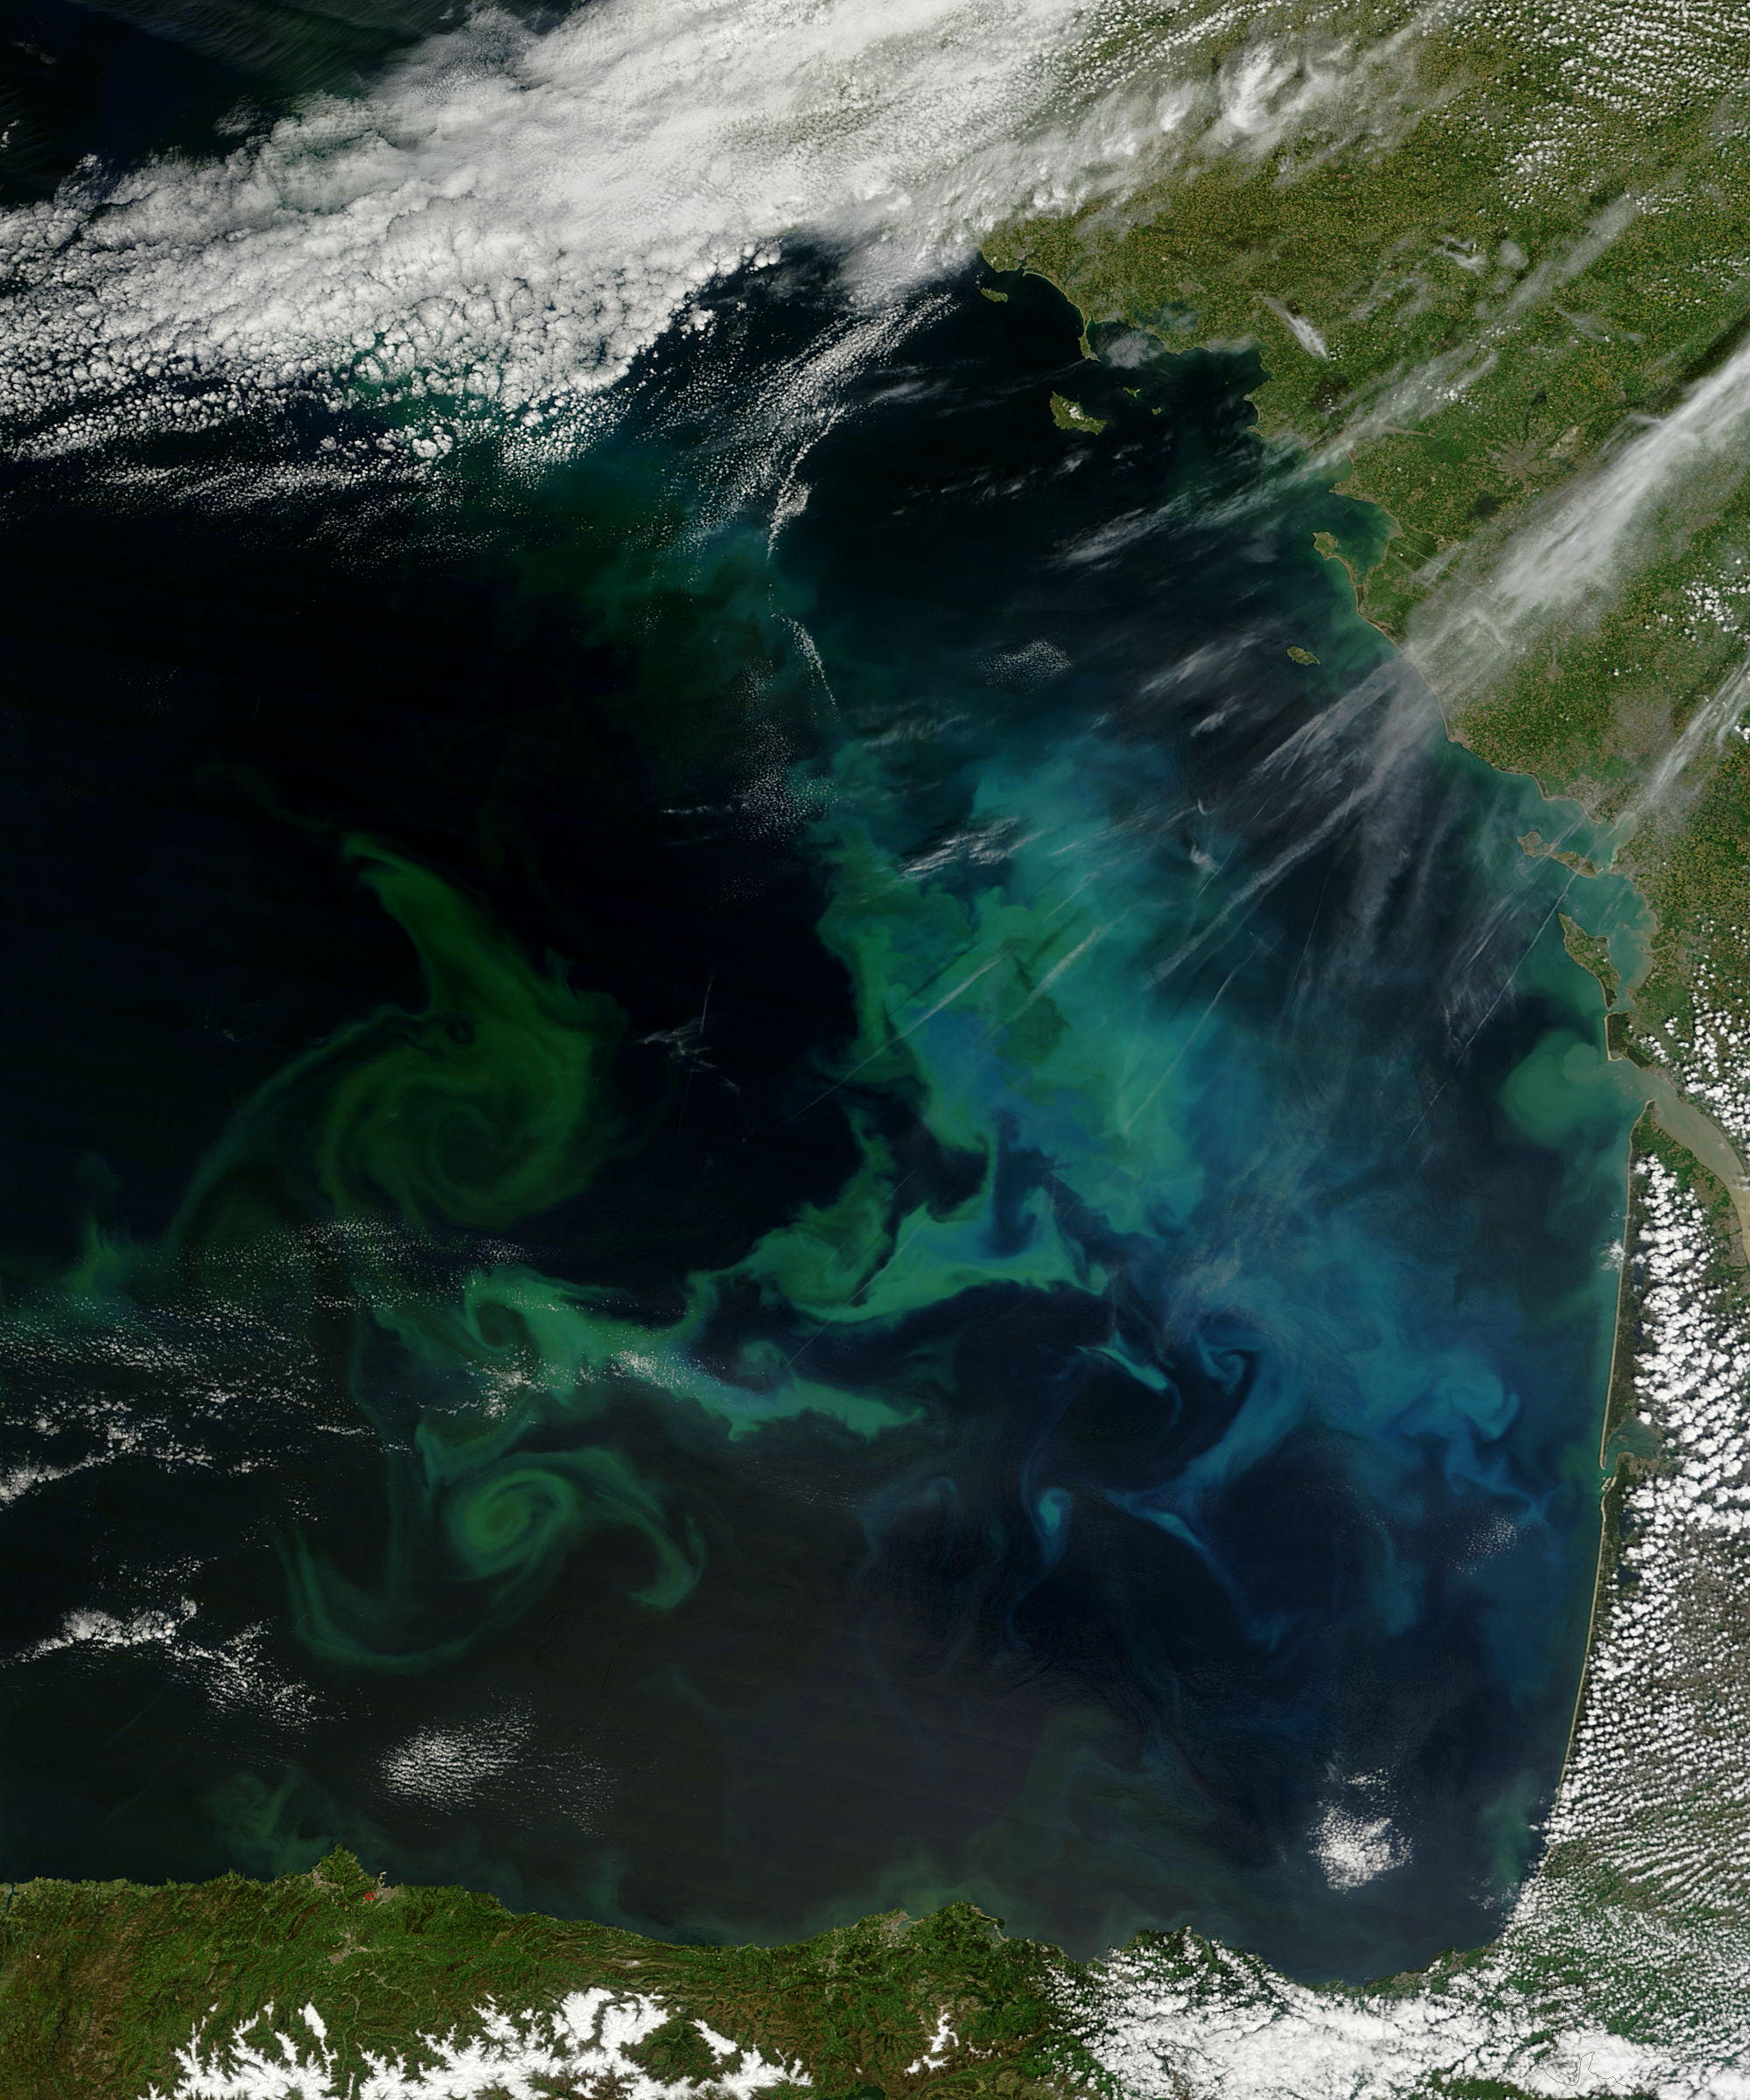

Phytoplankton bloom in the Bay of Biscay

Phytoplankton growth in the Bay of Biscay intensified in early May, 2013, painting the deep blue waters with huge swirls of jewel-tone colors that were brilliantly visible from space. The Moderate Resolution Imaging Spectroradiometer (MODIS) aboard NASA’s Terra satellite captured this true-color image on May 4, 2013. Each year, typically from March through April, such blooms occur in the Bay of Biscay. By May, however, conditions are not as favorable and the blooms tend to fade, then disappear. This bloom is expanding in early May this year, but will likely begin to diminish soon.

Credit: NASA/GSFC/Jeff Schmaltz/MODIS Land Rapid Response Team